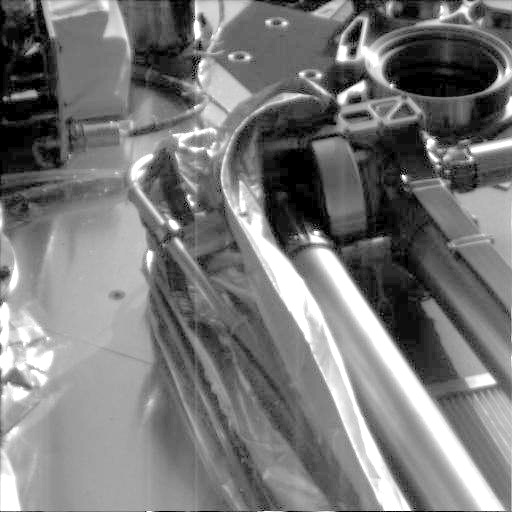

Robotic Arm Unwrapped

This image, taken shortly after NASA’s Phoenix Mars Lander touched down on the surface of Mars, shows the spacecraft’s robotic arm in its stowed configuration, with its biobarrier successfully unpeeled. The “elbow” of the arm can be seen at the top center of the picture, and the biobarrier is the shiny film seen to the left of the arm.

The biobarrier is an extra precautionary measure for protecting Mars from contamination with any bacteria from Earth. While the whole spacecraft was decontaminated through cleaning, filters and heat, the robotic arm was given additional protection because it is the only spacecraft part that will directly touch the ice below the surface of Mars.

Before the arm was heated, it was sealed in the biobarrier, which is made of a trademarked film called Tedlar that holds up to baking like a turkey-basting bag. This ensures that any new bacterial spores that might have appeared during the final steps before launch and during the journey to Mars will not contact the robotic arm.

After Phoenix landed, springs were used to pop back the barrier, giving it room to deploy.

The base of the lander’s Meteorological Station can be seen in this picture on the upper left. Because only the base of the station is showing, this image tells engineers that the instrument deployed successfully.

The image was taken on landing day, May 25, 2008, by the spacecraft’s Surface Stereo Imager.

The Phoenix Mission is led by the University of Arizona, Tucson, on behalf of NASA. Project management of the mission is by NASA’s Jet Propulsion Laboratory, Pasadena, Calif. Spacecraft development is by Lockheed Martin Space Systems, Denver.

Photojournal Note: As planned, the Phoenix lander, which landed May 25, 2008 23:53 UTC, ended communications in November 2008, about six months after landing, when its solar panels ceased operating in the dark Martian winter.

Photojournal Note: As planned, the Phoenix lander, which landed May 25, 2008 23:53 UTC, ended communications in November 2008, about six months after landing, when its solar panels ceased operating in the dark Martian winter.

Credit: NASA/JPL-Caltech/University of Arizona